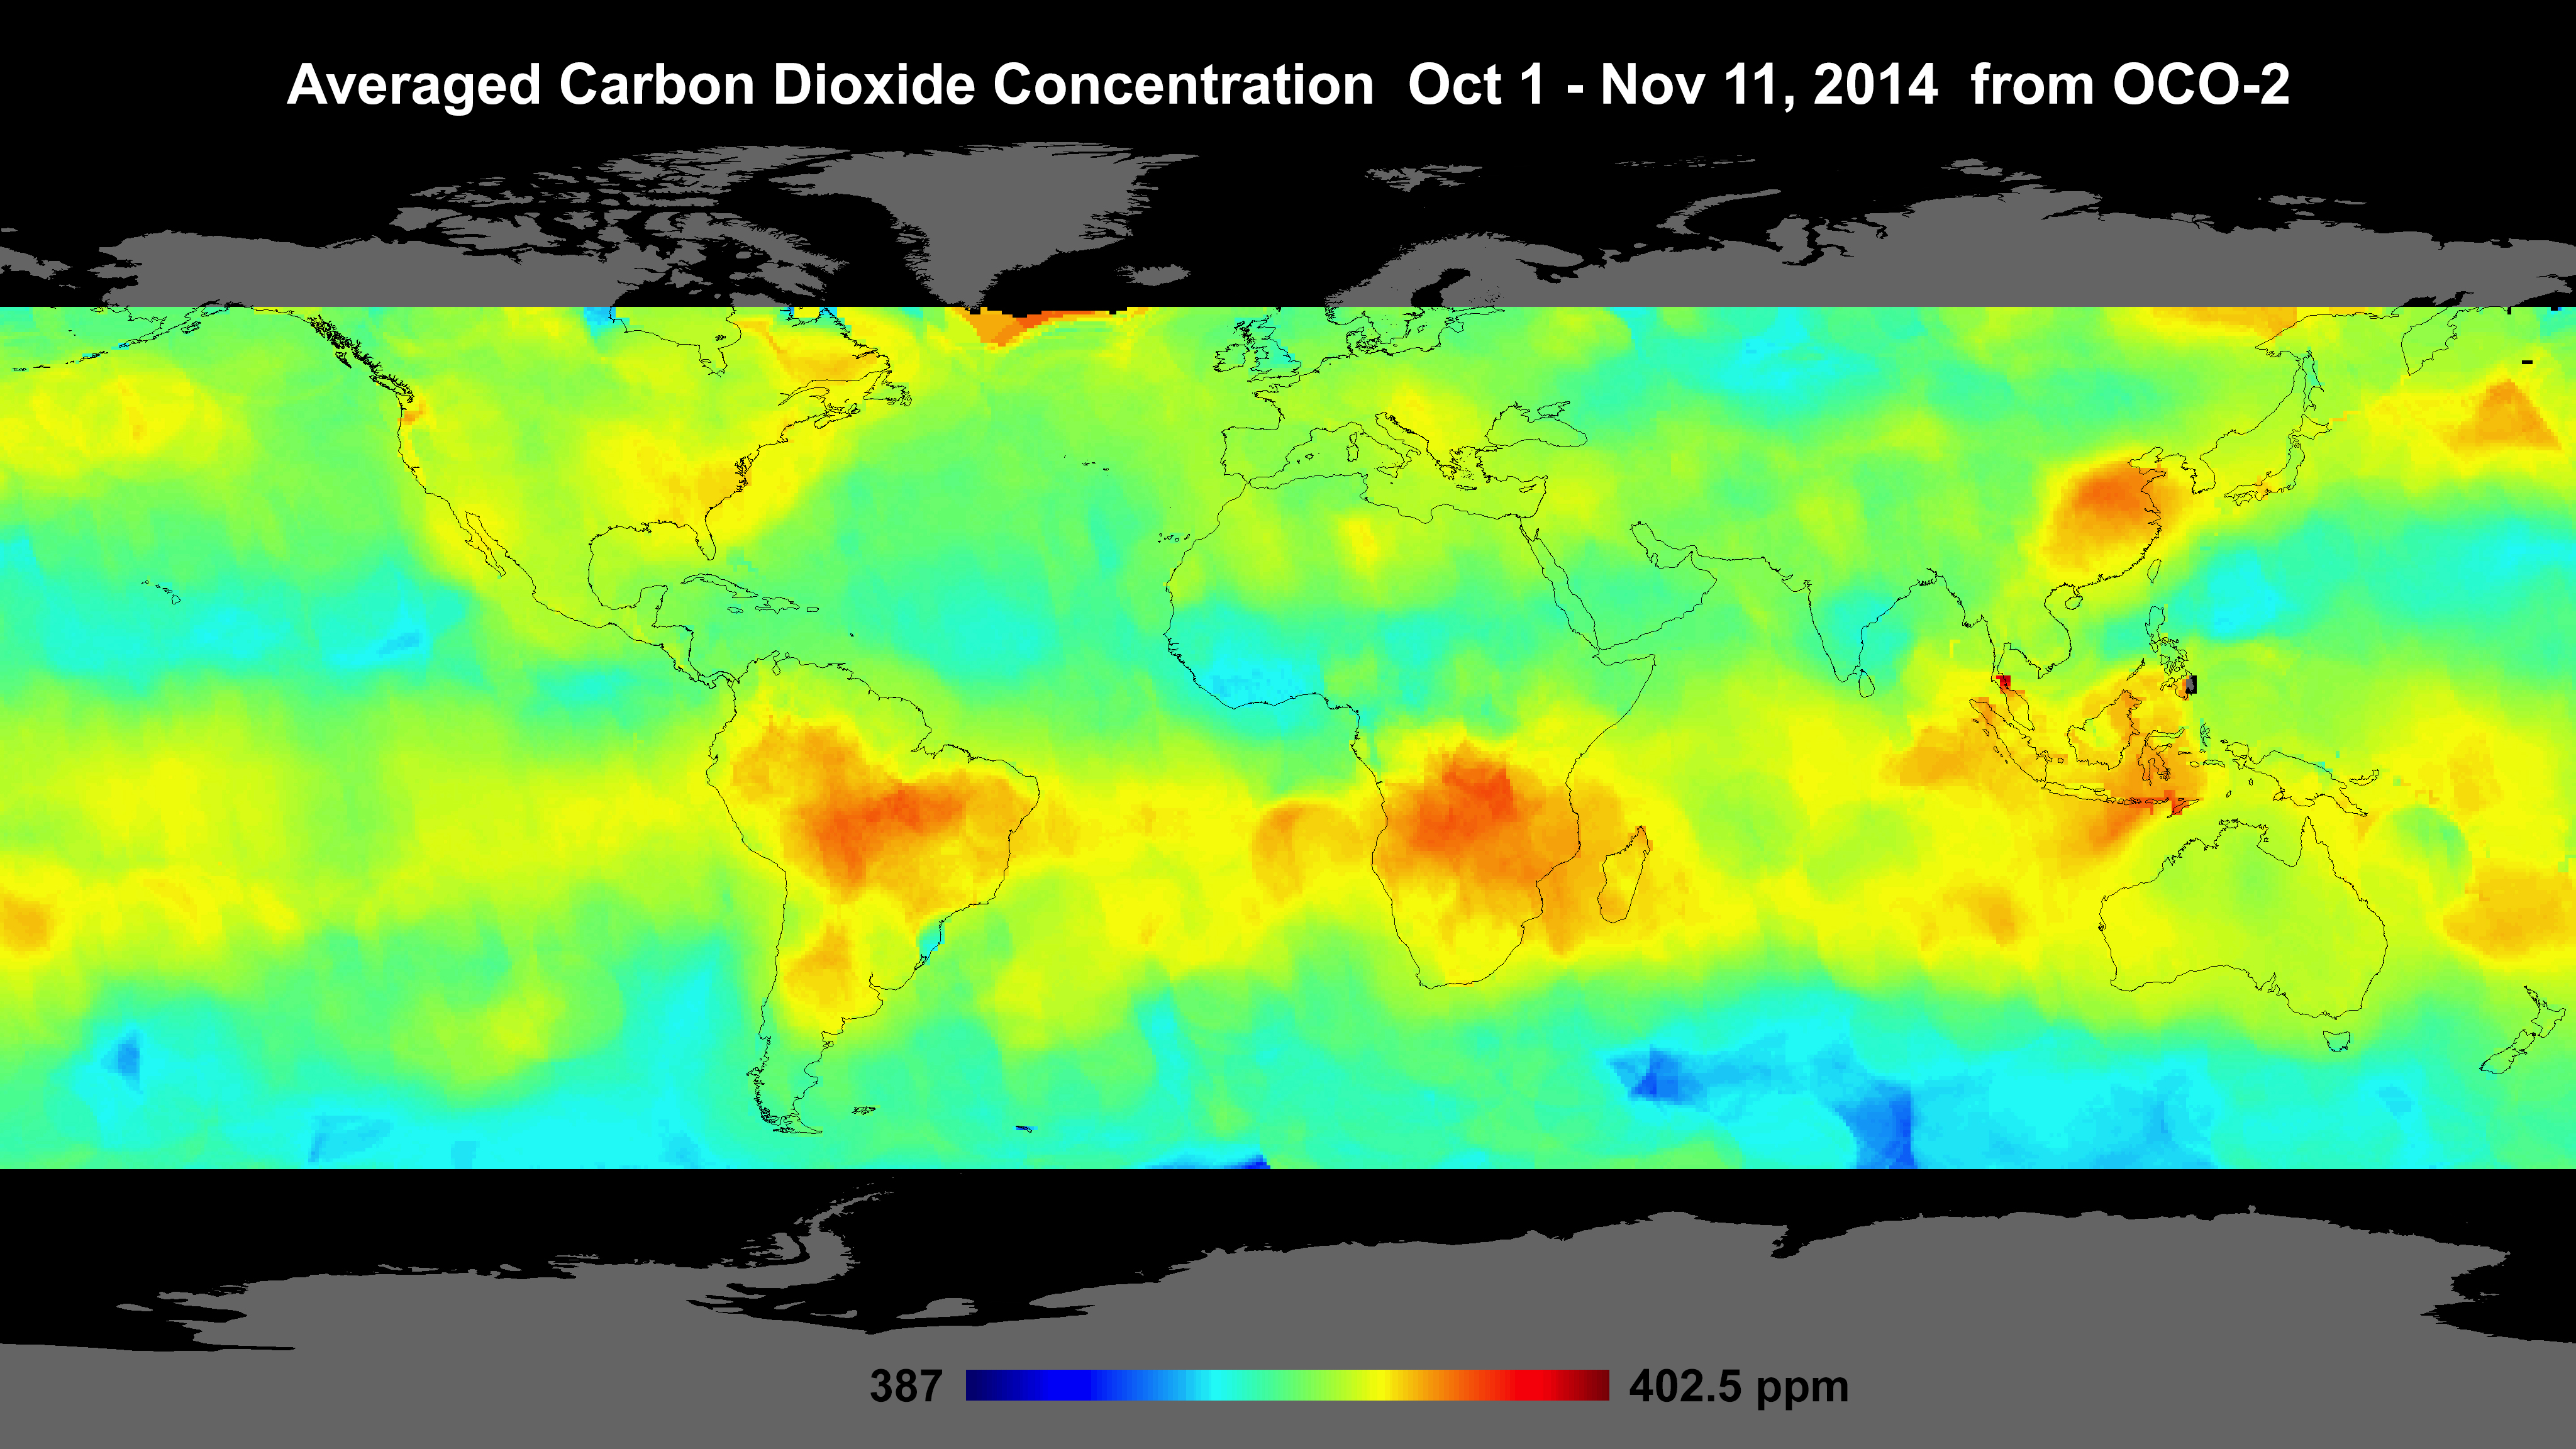

Global Atmospheric Carbon Dioxide

Global atmospheric carbon dioxide concentrations from Oct. 1 through Nov. 11, as recorded by NASA’s Orbiting Carbon Observatory-2. Carbon dioxide concentrations are highest above northern Australia, southern Africa and eastern Brazil. Preliminary analysis of the African data shows the high levels there are largely driven by the burning of savannas and forests. Elevated carbon dioxide can also be seen above industrialized Northern Hemisphere regions in China, Europe and North America.

OCO-2 is managed by JPL for NASA’s Science Mission Directorate, Washington. Orbital Sciences Corporation, Dulles, Va., built the spacecraft and provides mission operations under JPL’s leadership. The California Institute of Technology in Pasadena manages JPL for NASA.

Credit: NASA/JPL-Caltech